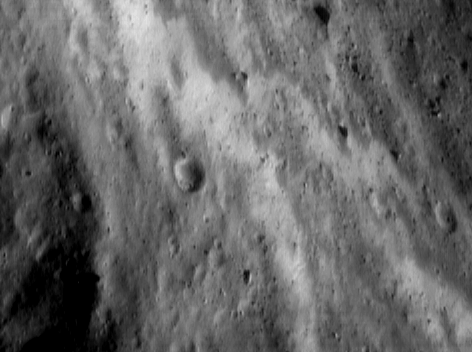

Zebra Saddle

Within Eros’ “saddle” – the large indentation in the peanut-shaped asteroid – diverse landscapes and brightness contrasts defy preconceived ideas of asteroids as mere cratered space rocks. NEAR Shoemaker took this image of the southwestern wall of the saddle on June 19, 2000, from an altitude of 51 kilometers (32 miles). The saddle wall contains bands of bright regolith, which may be exposed subsurface material yet to experience the “darkening” effects of surface impacts and solar wind. The whole scene is approximately 1.9 kilometers (1.2 miles) across.

Built and managed by The Johns Hopkins University Applied Physics Laboratory, Laurel, Maryland, NEAR was the first spacecraft launched in NASA’s Discovery Program of low-cost, small-scale planetary missions. See the NEAR web page at http://near.jhuapl.edu/ for more details.

Credit: NASA/JPL/JHUAPL